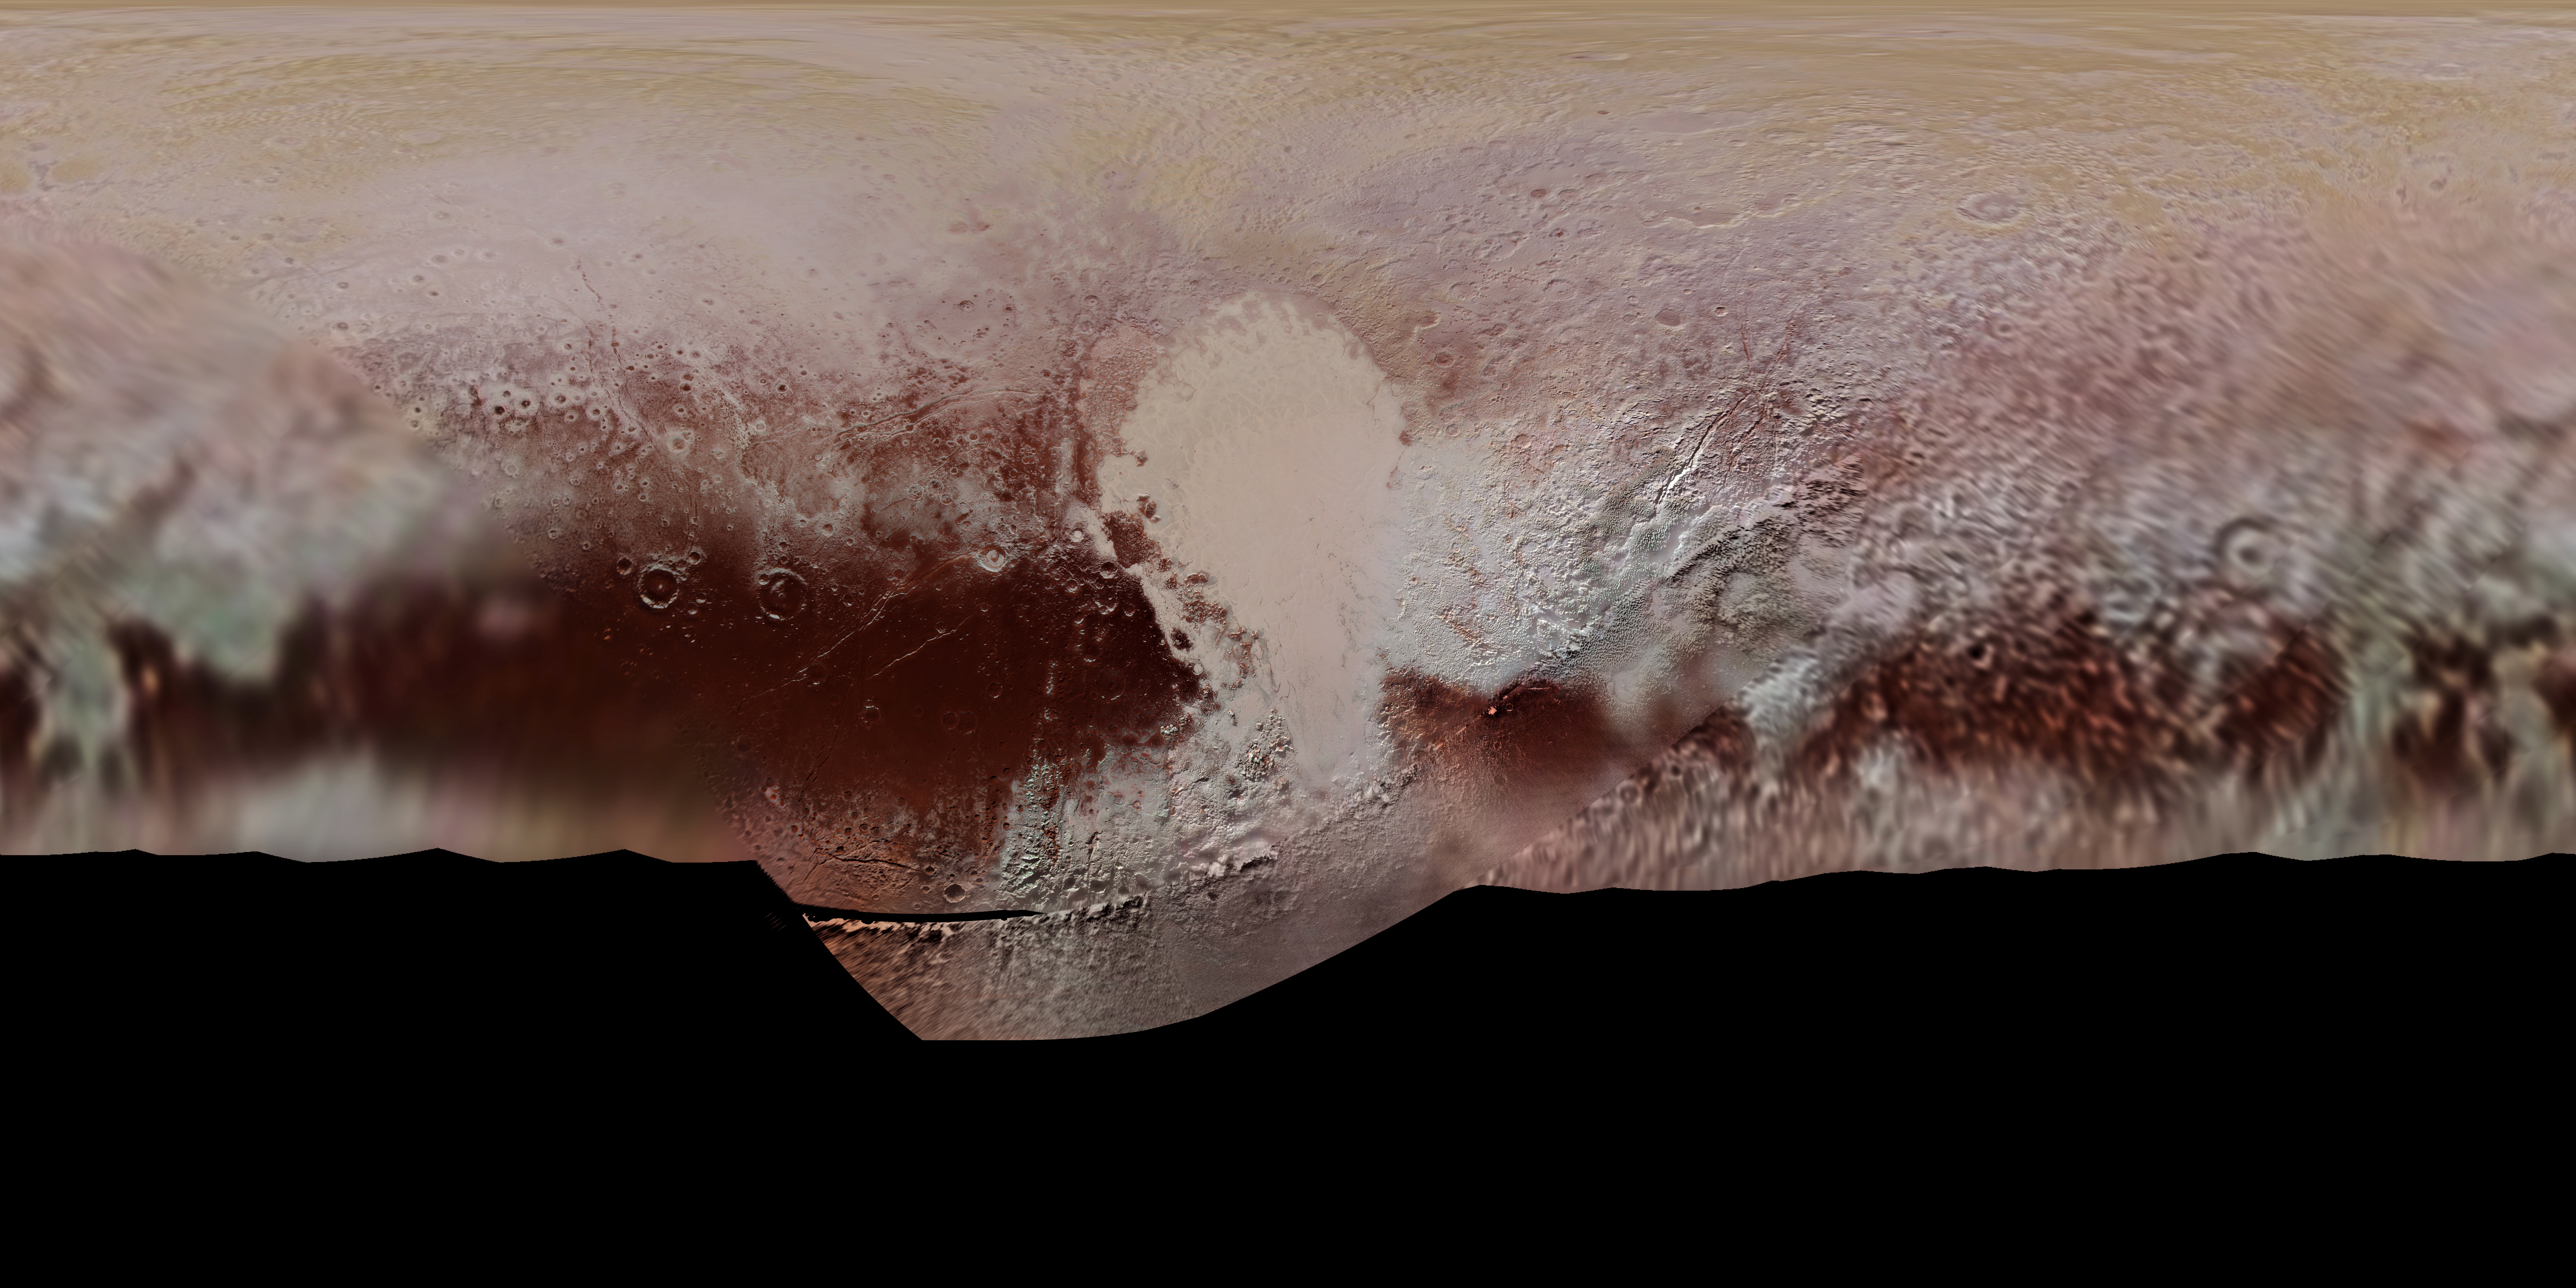

Pluto Color Map

This new, detailed global mosaic color map of Pluto is based on a series of three color filter images obtained by the Ralph/Multispectral Visual Imaging Camera aboard New Horizons during the NASA spacecraft’s close flyby of Pluto in July 2015. The mosaic shows how Pluto’s large-scale color patterns extend beyond the hemisphere facing New Horizons at closest approach- which were imaged at the highest resolution. North is up; Pluto’s equator roughly bisects the band of dark red terrains running across the lower third of the map. Pluto’s giant, informally named Sputnik Planitia glacier – the left half of Pluto’s signature “heart” feature — is at the center of this map.

The Johns Hopkins University Applied Physics Laboratory in Laurel, Maryland, designed, built, and operates the New Horizons spacecraft, and manages the mission for NASA’s Science Mission Directorate. The Southwest Research Institute, based in San Antonio, leads the science team, payload operations and encounter science planning. New Horizons is part of the New Frontiers Program managed by NASA’s Marshall Space Flight Center in Huntsville, Alabama.

Credit: NASA/Johns Hopkins University Applied Physics Laboratory/Southwest Research Institute